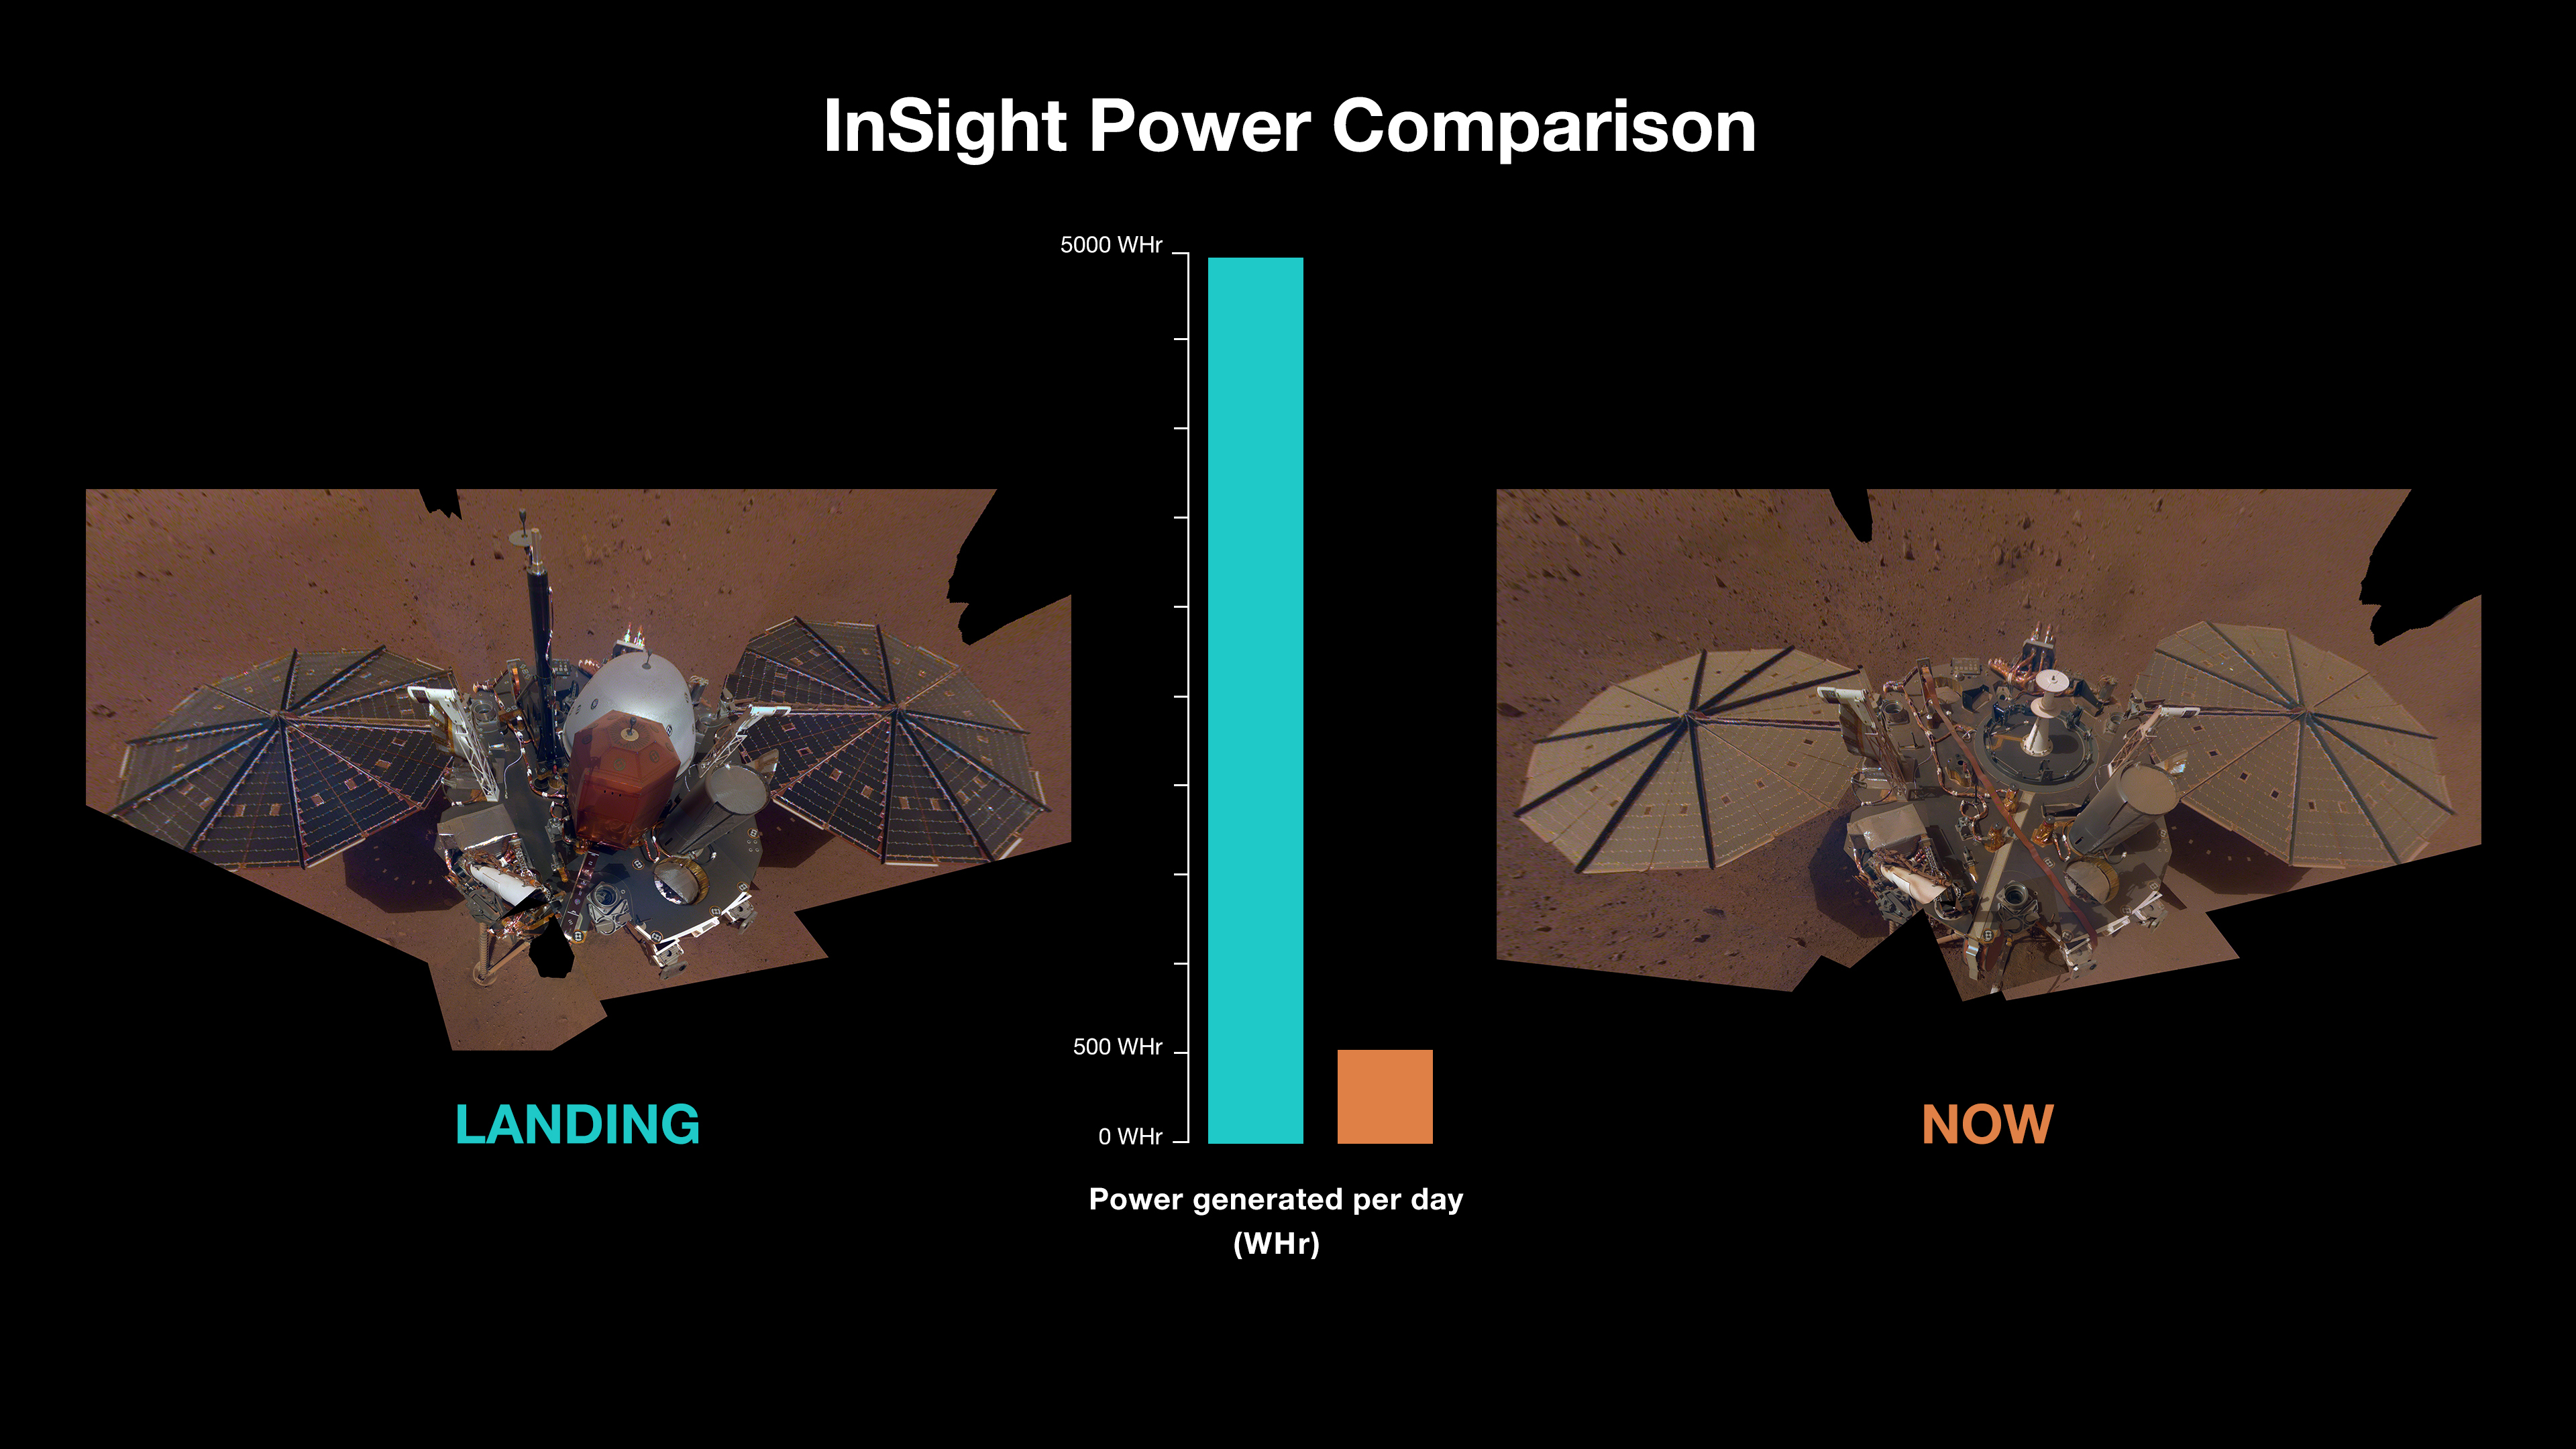

InSight’s Power Generation: After Landing and Spring 2022

The solar panels on NASA’s InSight Mars lander produced roughly 5,000 watt-hours each Martian day, or sol, after the spacecraft touched down. But by spring 2022, enough dust had settled on the panels that they were only producing about 500 watt-hours each sol.

The lander’s first full selfie, which shows clean panels, was taken in December 2018; the dusty selfie (at right) is from images taken in March and April 2019.

JPL manages InSight for NASA’s Science Mission Directorate. InSight is part of NASA’s Discovery Program, managed by the agency’s Marshall Space Flight Center in Huntsville, Alabama. Lockheed Martin Space in Denver built the InSight spacecraft, including its cruise stage and lander, and supports spacecraft operations for the mission.

A number of European partners, including France’s Centre National d’Études Spatiales (CNES) and the German Aerospace Center (DLR), are supporting the InSight mission. CNES provided the Seismic Experiment for Interior Structure (SEIS) instrument to NASA, with the principal investigator at IPGP (Institut de Physique du Globe de Paris). Significant contributions for SEIS came from IPGP; the Max Planck Institute for Solar System Research (MPS) in Germany; the Swiss Federal Institute of Technology (ETH Zurich) in Switzerland; Imperial College London and Oxford University in the United Kingdom; and JPL. DLR provided the Heat Flow and Physical Properties Package (HP3) instrument, with significant contributions from the Space Research Center (CBK) of the Polish Academy of Sciences and Astronika in Poland. Spain’s Centro de Astrobiología (CAB) supplied the temperature and wind sensors.

Credit: NASA/JPL-Caltech